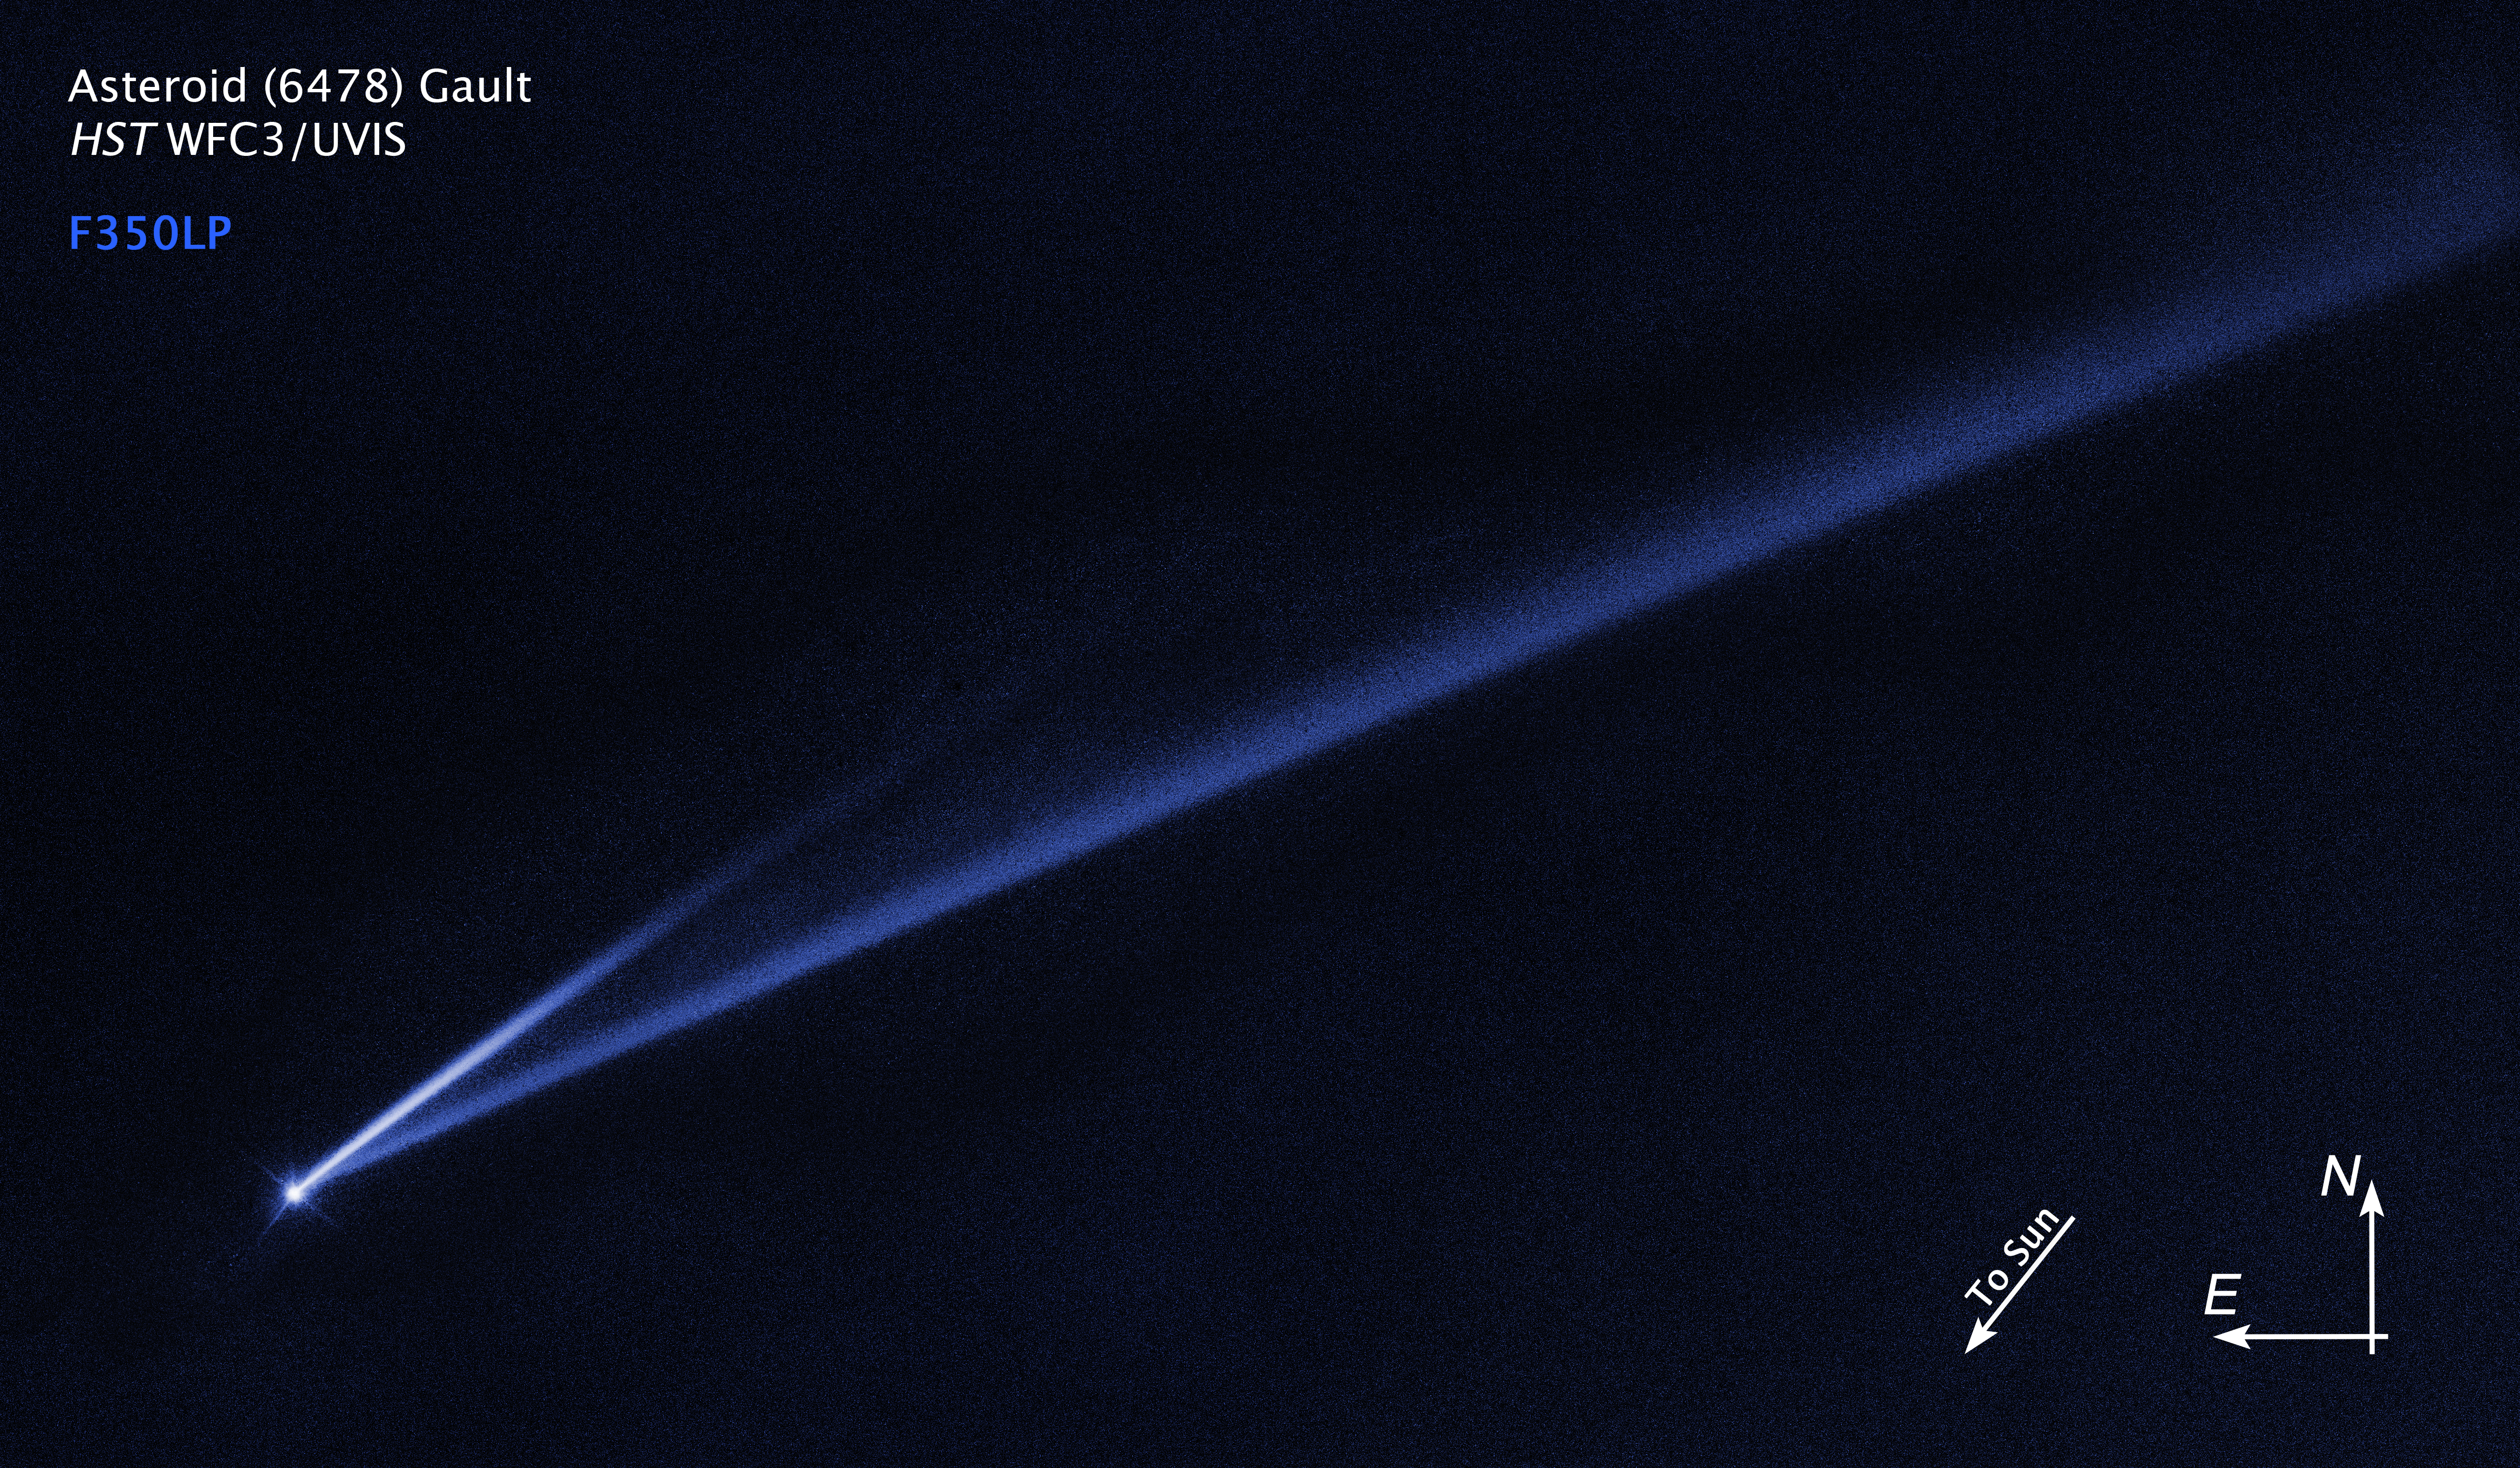

Compass Image for Asteroid (6478) Gault

Credit: NASA, ESA, K. Meech and J. Kleyna (University of Hawaii), and O. Hainaut (European Southern Observatory)